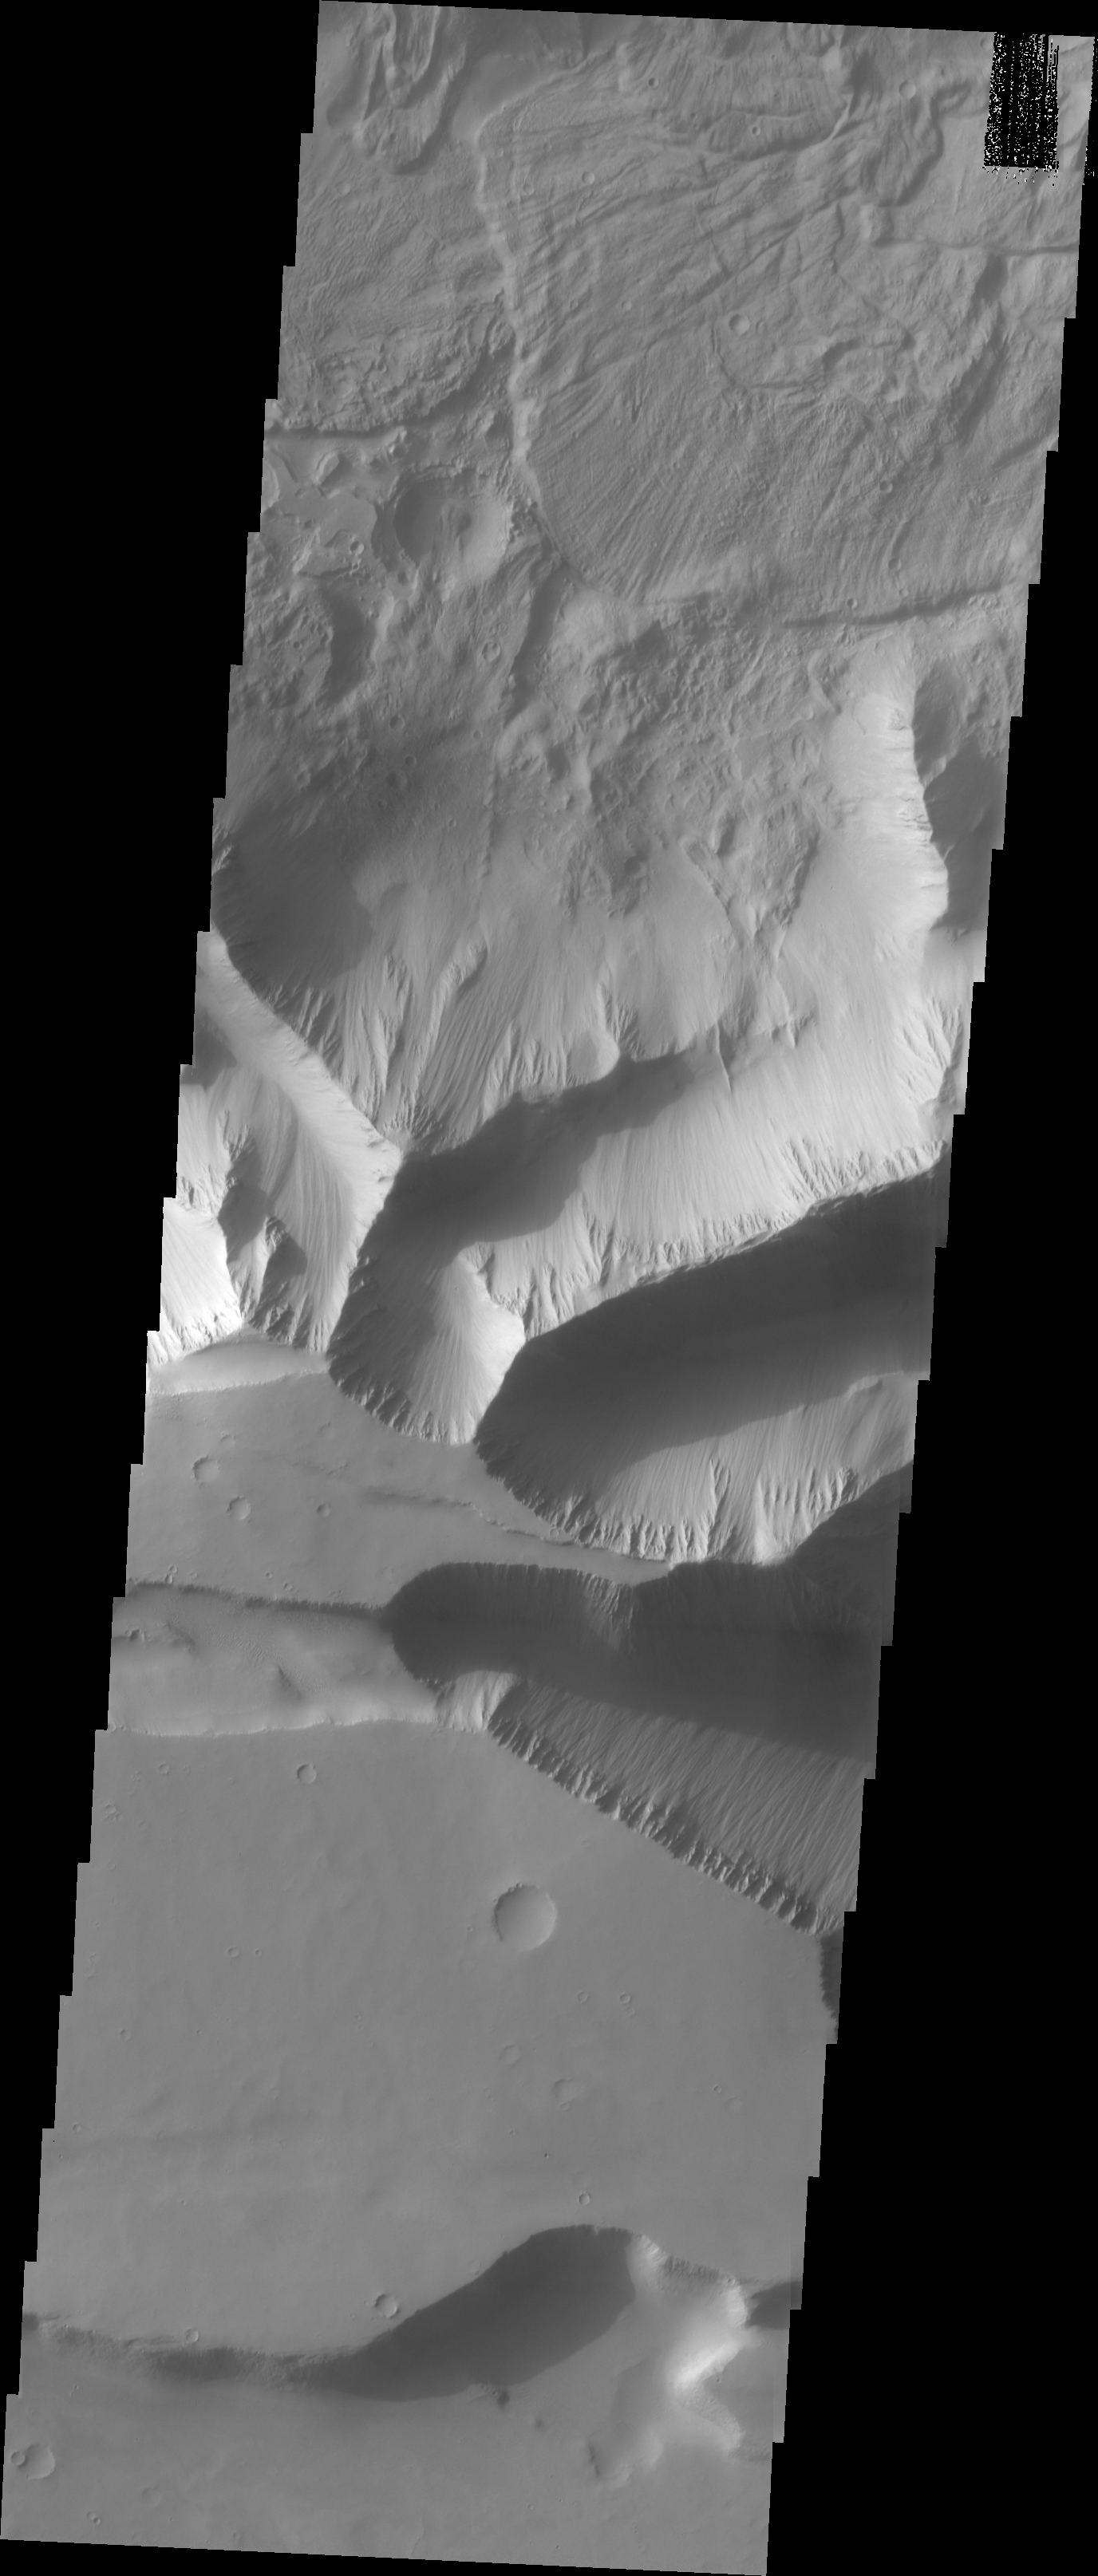

Investigating Mars: Tithonium Chasma

Tithonium Chasma has numerous large landslide deposits. At the bottom of this VIS image is the high plateau between Tithonium Chasma and Ius Chasma (off the bottom of the frame). The resistant material of the plateau surface forms the linear ridges of the canyon wall. Erosion of the walls cover the lower slopes. Large landslides have changed the walls and floor of the canyon. A landslide is a failure of slope due to gravity. They initiate due to several reasons. A lower layer of poorly cemented/resistant material may have been eroded, undermining the wall above which then collapses; earth quake seismic waves can cause the slope to collapse; and even an impact event near the canyon wall can cause collapse. As millions of tons of material fall and slide down slope a scalloped cavity forms at the upper part where the slope failure occurred. At the material speeds downhill it will pick up more of the underlying slope, increasing the volume of material entrained into the landslide. As the landslide material reaches the canyon bottom it spreads out and eventually comes to rest. The edge of the deposit is lobate, and may be affected by running up against pre-existing features on the canyon floor. Most Martian landslide have radial grooves on the slide surface.

Tithonium Chasma is at the western end of Valles Marineris. Valles Marineris is over 4000 kilometers long, wider than the United States. Tithonium Chasma is almost 810 kilometers long (499 miles), 50 kilometers wide and over 6 kilometers deep. In comparison, the Grand Canyon in Arizona is about 175 kilometers long, 30 kilometers wide, and only 2 kilometers deep. The canyons of Valles Marineris were formed by extensive fracturing and pulling apart of the crust during the uplift of the vast Tharsis plateau. Landslides have enlarged the canyon walls and created deposits on the canyon floor. Weathering of the surface and influx of dust and sand have modified the canyon floor, both creating and modifying layered materials.

The Odyssey spacecraft has spent over 15 years in orbit around Mars, circling the planet more than 71,000 times. It holds the record for longest working spacecraft at Mars. THEMIS, the IR/VIS camera system, has collected data for the entire mission and provides images covering all seasons and lighting conditions. Over the years many features of interest have received repeated imaging, building up a suite of images covering the entire feature. From the deepest chasma to the tallest volcano, individual dunes inside craters and dune fields that encircle the north pole, channels carved by water and lava, and a variety of other feature, THEMIS has imaged them all. For the next several months the image of the day will focus on the Tharsis volcanoes, the various chasmata of Valles Marineris, and the major dunes fields. We hope you enjoy these images!

Credit: NASA/JPL-Caltech/ASU